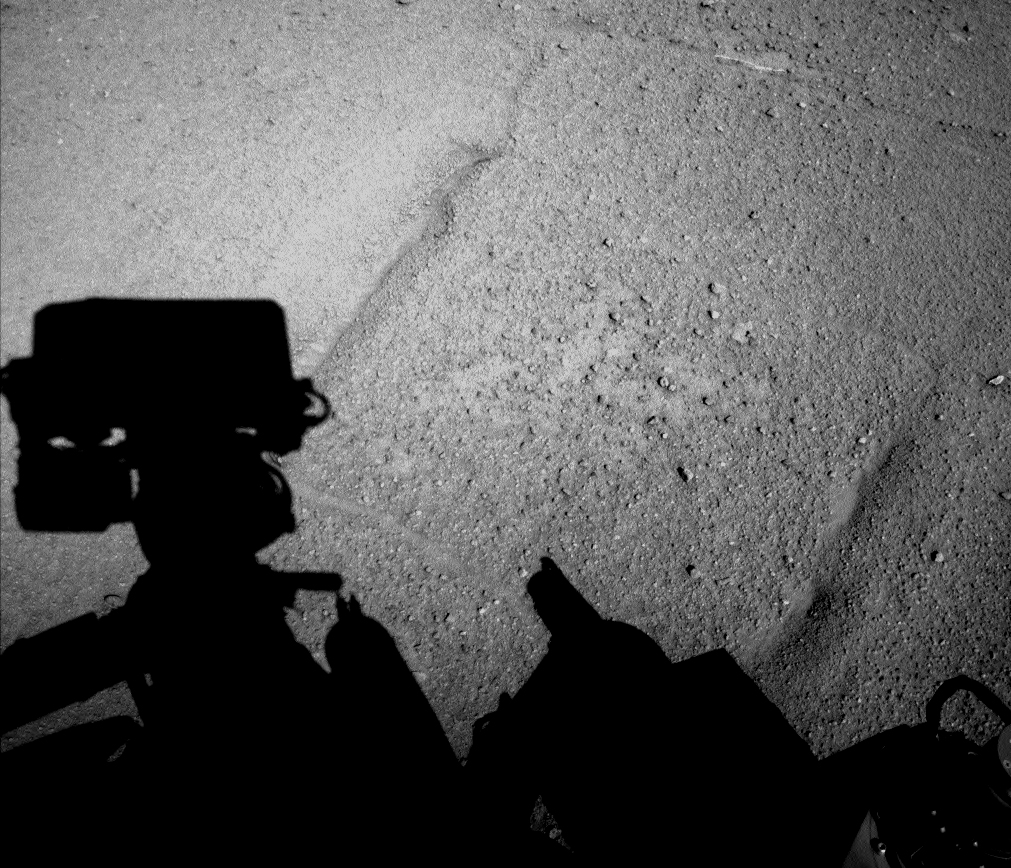

Curiosity Mars Rover’s Shadow After Long Backward Drive

NASA’s Curiosity Mars rover caught its own shadow in this image taken just after completing a drive of 329 feet (100.3 meters) on the 547th Martian day, or sol, of the rover’s work on Mars (Feb. 18, 2014). The drive was the mission’s first use of driving backward for more than short-distance positioning. Techniques for long drives in reverse with Curiosity have been developed with testing on Earth as one way to reduce wear and tear to the rover’s aluminum wheels when crossing terrain with sharp rocks. The Sol 547 drive made first use of the technique on smoother terrain. The ground the rover crossed is relatively free of sharp rocks. It has some linear patterns in the ground, as evident in the parallel features slanting from lower left toward upper right in this image.

The image was taken with the left-eye camera of Curiosity’s stereo Navigation Camera (Navcam).

NASA’s Jet Propulsion Laboratory, a division of the California Institute of Technology, Pasadena, manages the Mars Science Laboratory Project for NASA’s Science Mission Directorate, Washington. JPL designed and built the project’s Curiosity rover and Navcam.

Credit: NASA/JPL-Caltech